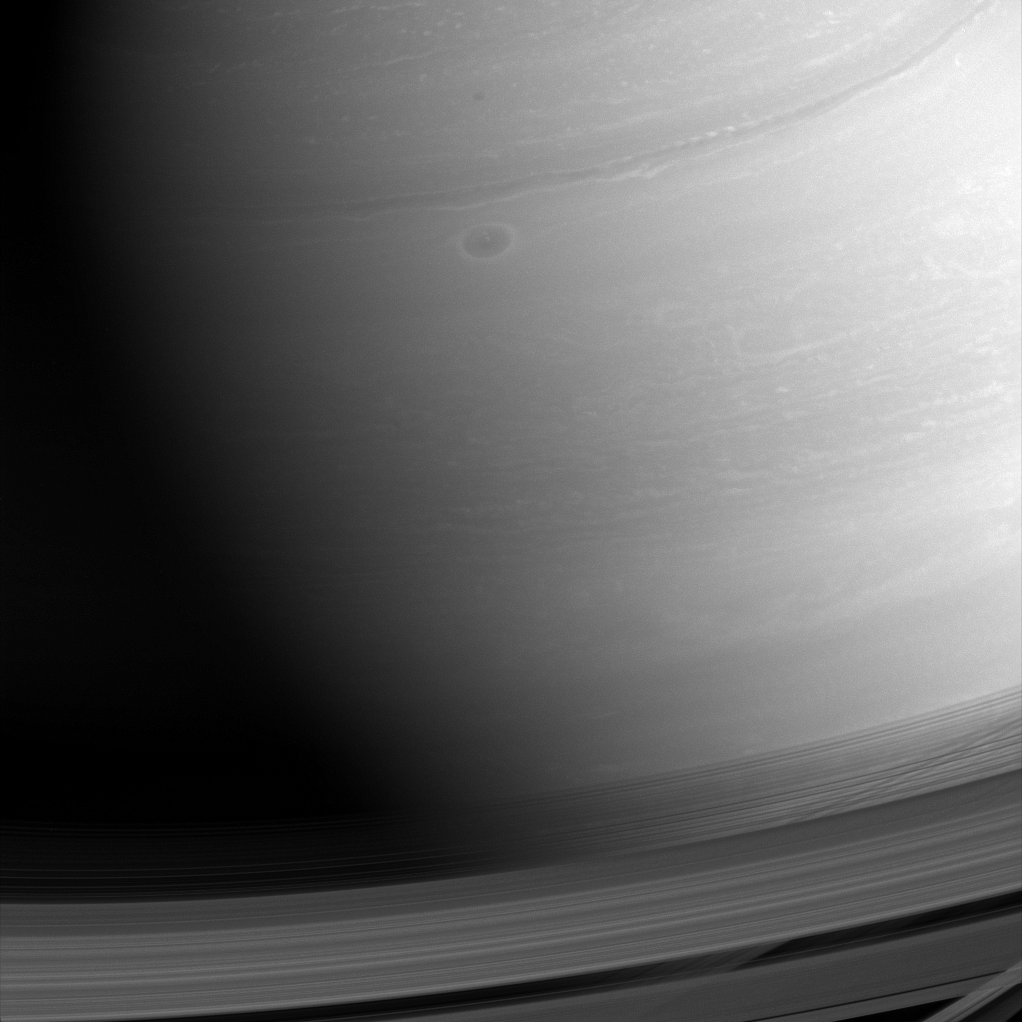

Swirls and Shadows

Saturn’s surface is painted with swirls and shadows. Each swirl here is a weather system, reminding us of how dynamic Saturn’s atmosphere is.

Images taken in the near-infrared (like this one) permit us to peer through Saturn’s methane haze layer to the clouds below. Scientists track the clouds and weather systems in the hopes of better understanding Saturn’s complex atmosphere – and thus Earth’s as well.

This view looks toward the sunlit side of the rings from about 17 degrees above the ringplane. The image was taken with the Cassini spacecraft wide-angle camera on Feb. 8, 2015 using a spectral filter which preferentially admits wavelengths of near-infrared light centered at 752 nanometers.

The view was obtained at a distance of approximately 794,000 miles (1.3 million kilometers) from Saturn. Image scale is 47 miles (76 kilometers) per pixel.

The Cassini mission is a cooperative project of NASA, ESA (the European Space Agency) and the Italian Space Agency. The Jet Propulsion Laboratory, a division of the California Institute of Technology in Pasadena, manages the mission for NASA’s Science Mission Directorate, Washington. The Cassini orbiter and its two onboard cameras were designed, developed and assembled at JPL. The imaging operations center is based at the Space Science Institute in Boulder, Colorado.

Credit: NASA/JPL-Caltech/Space Science Institute